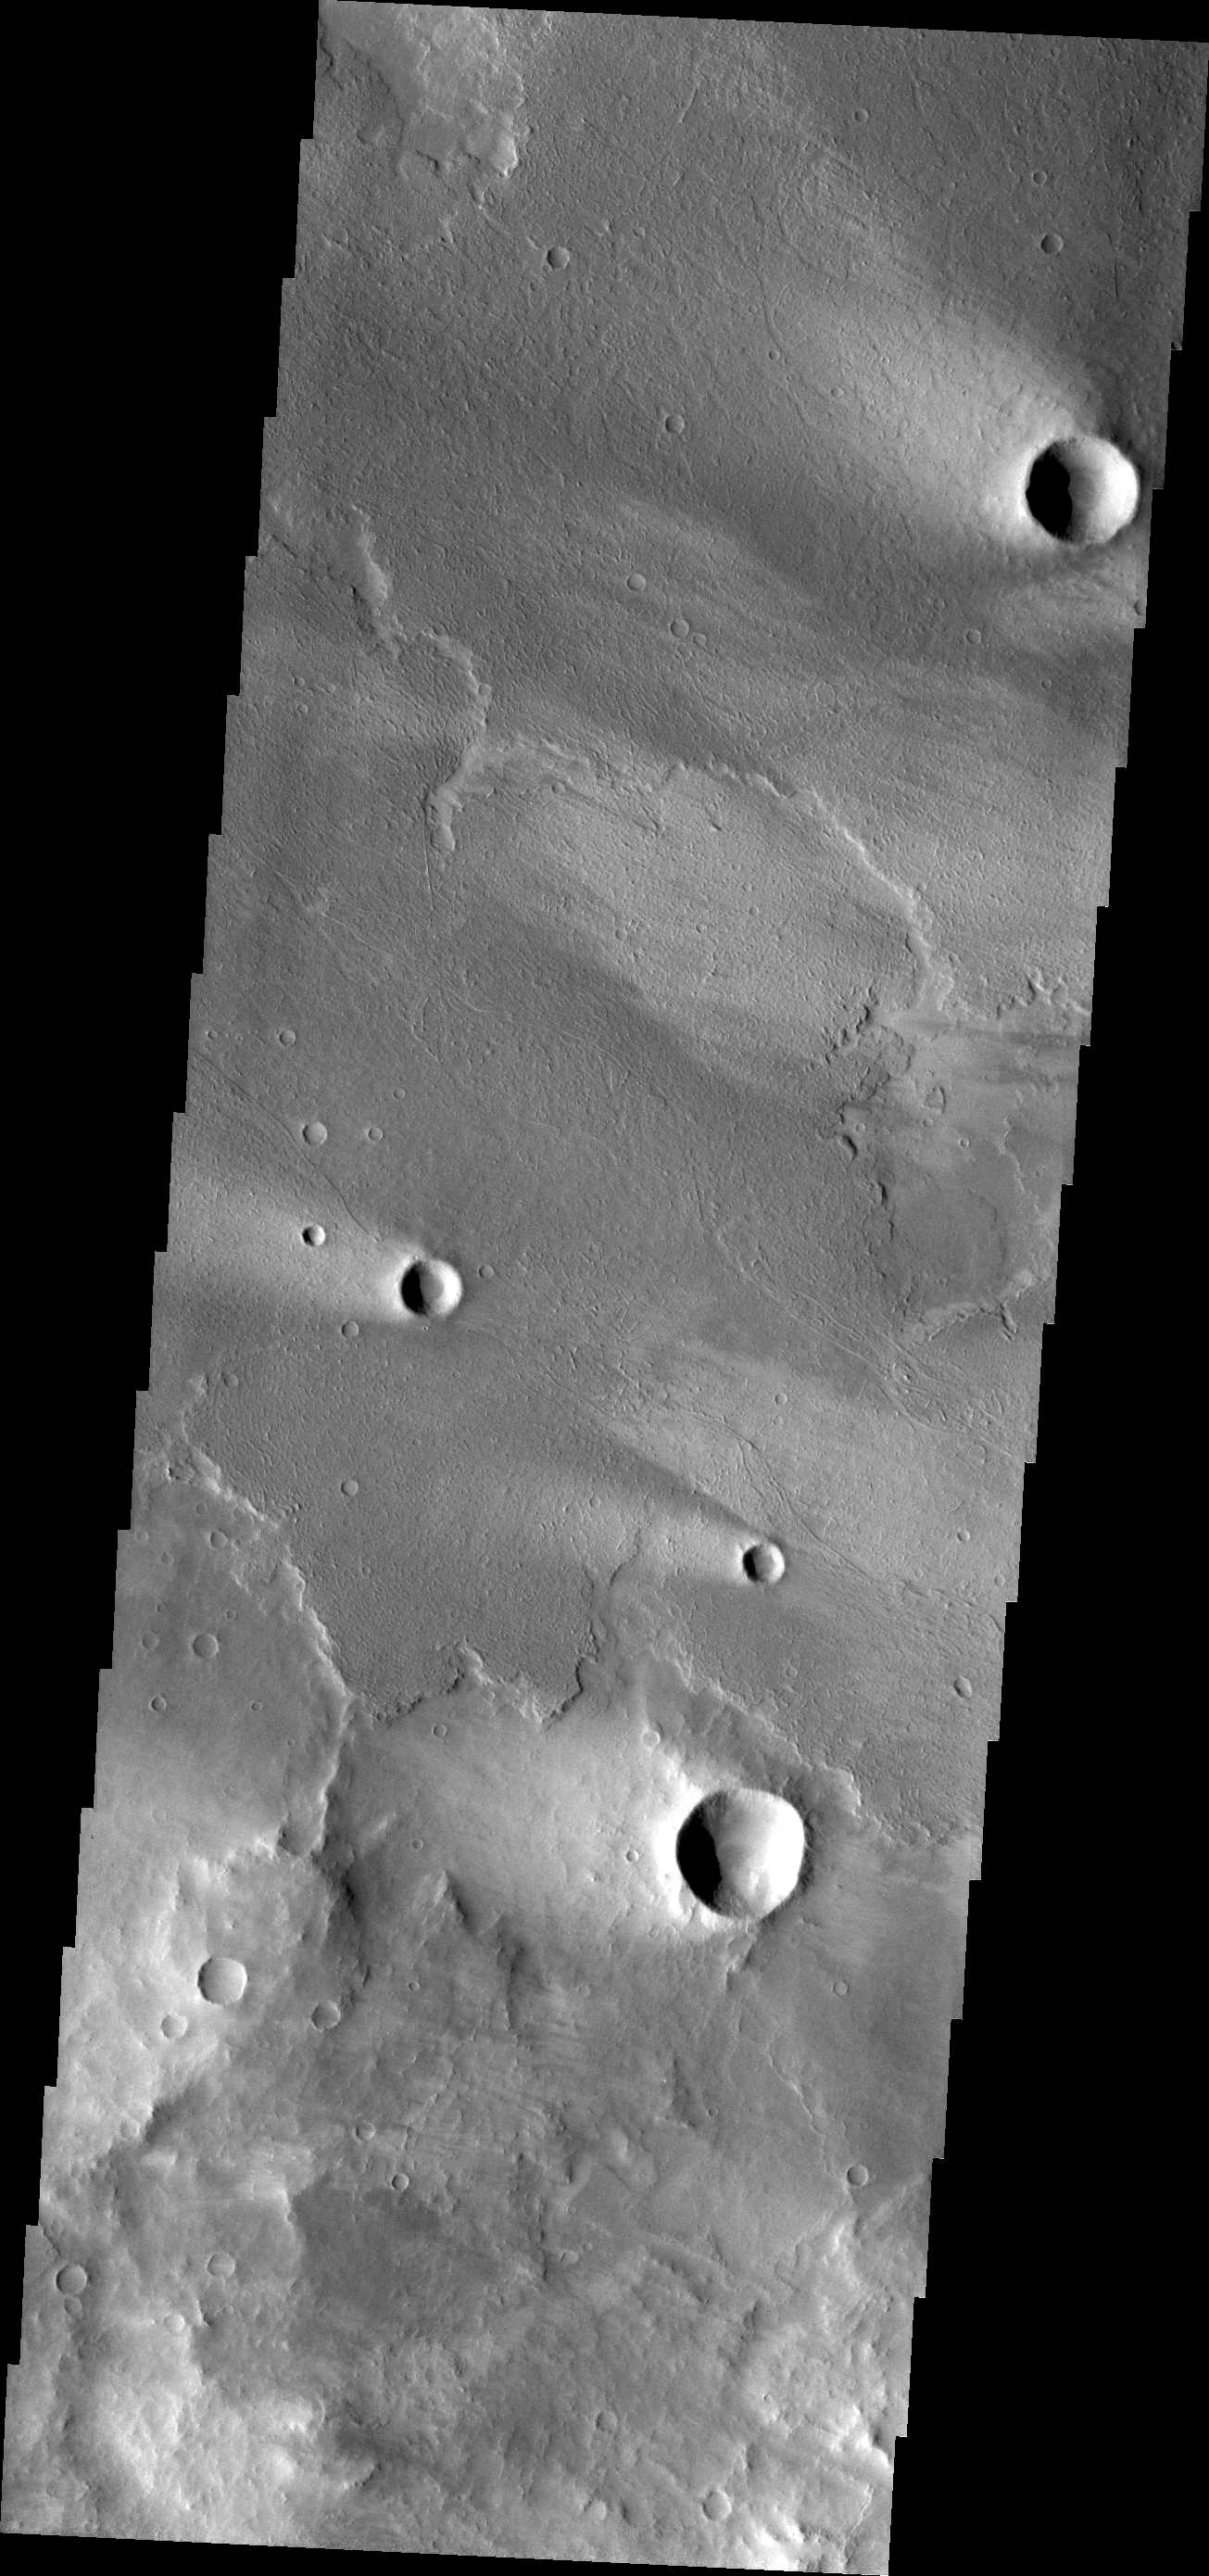

Windstreaks

Windstreaks are a common feature on the surface of Daedalia Planum volcanic flows.

Credit: NASA/JPL/ASU